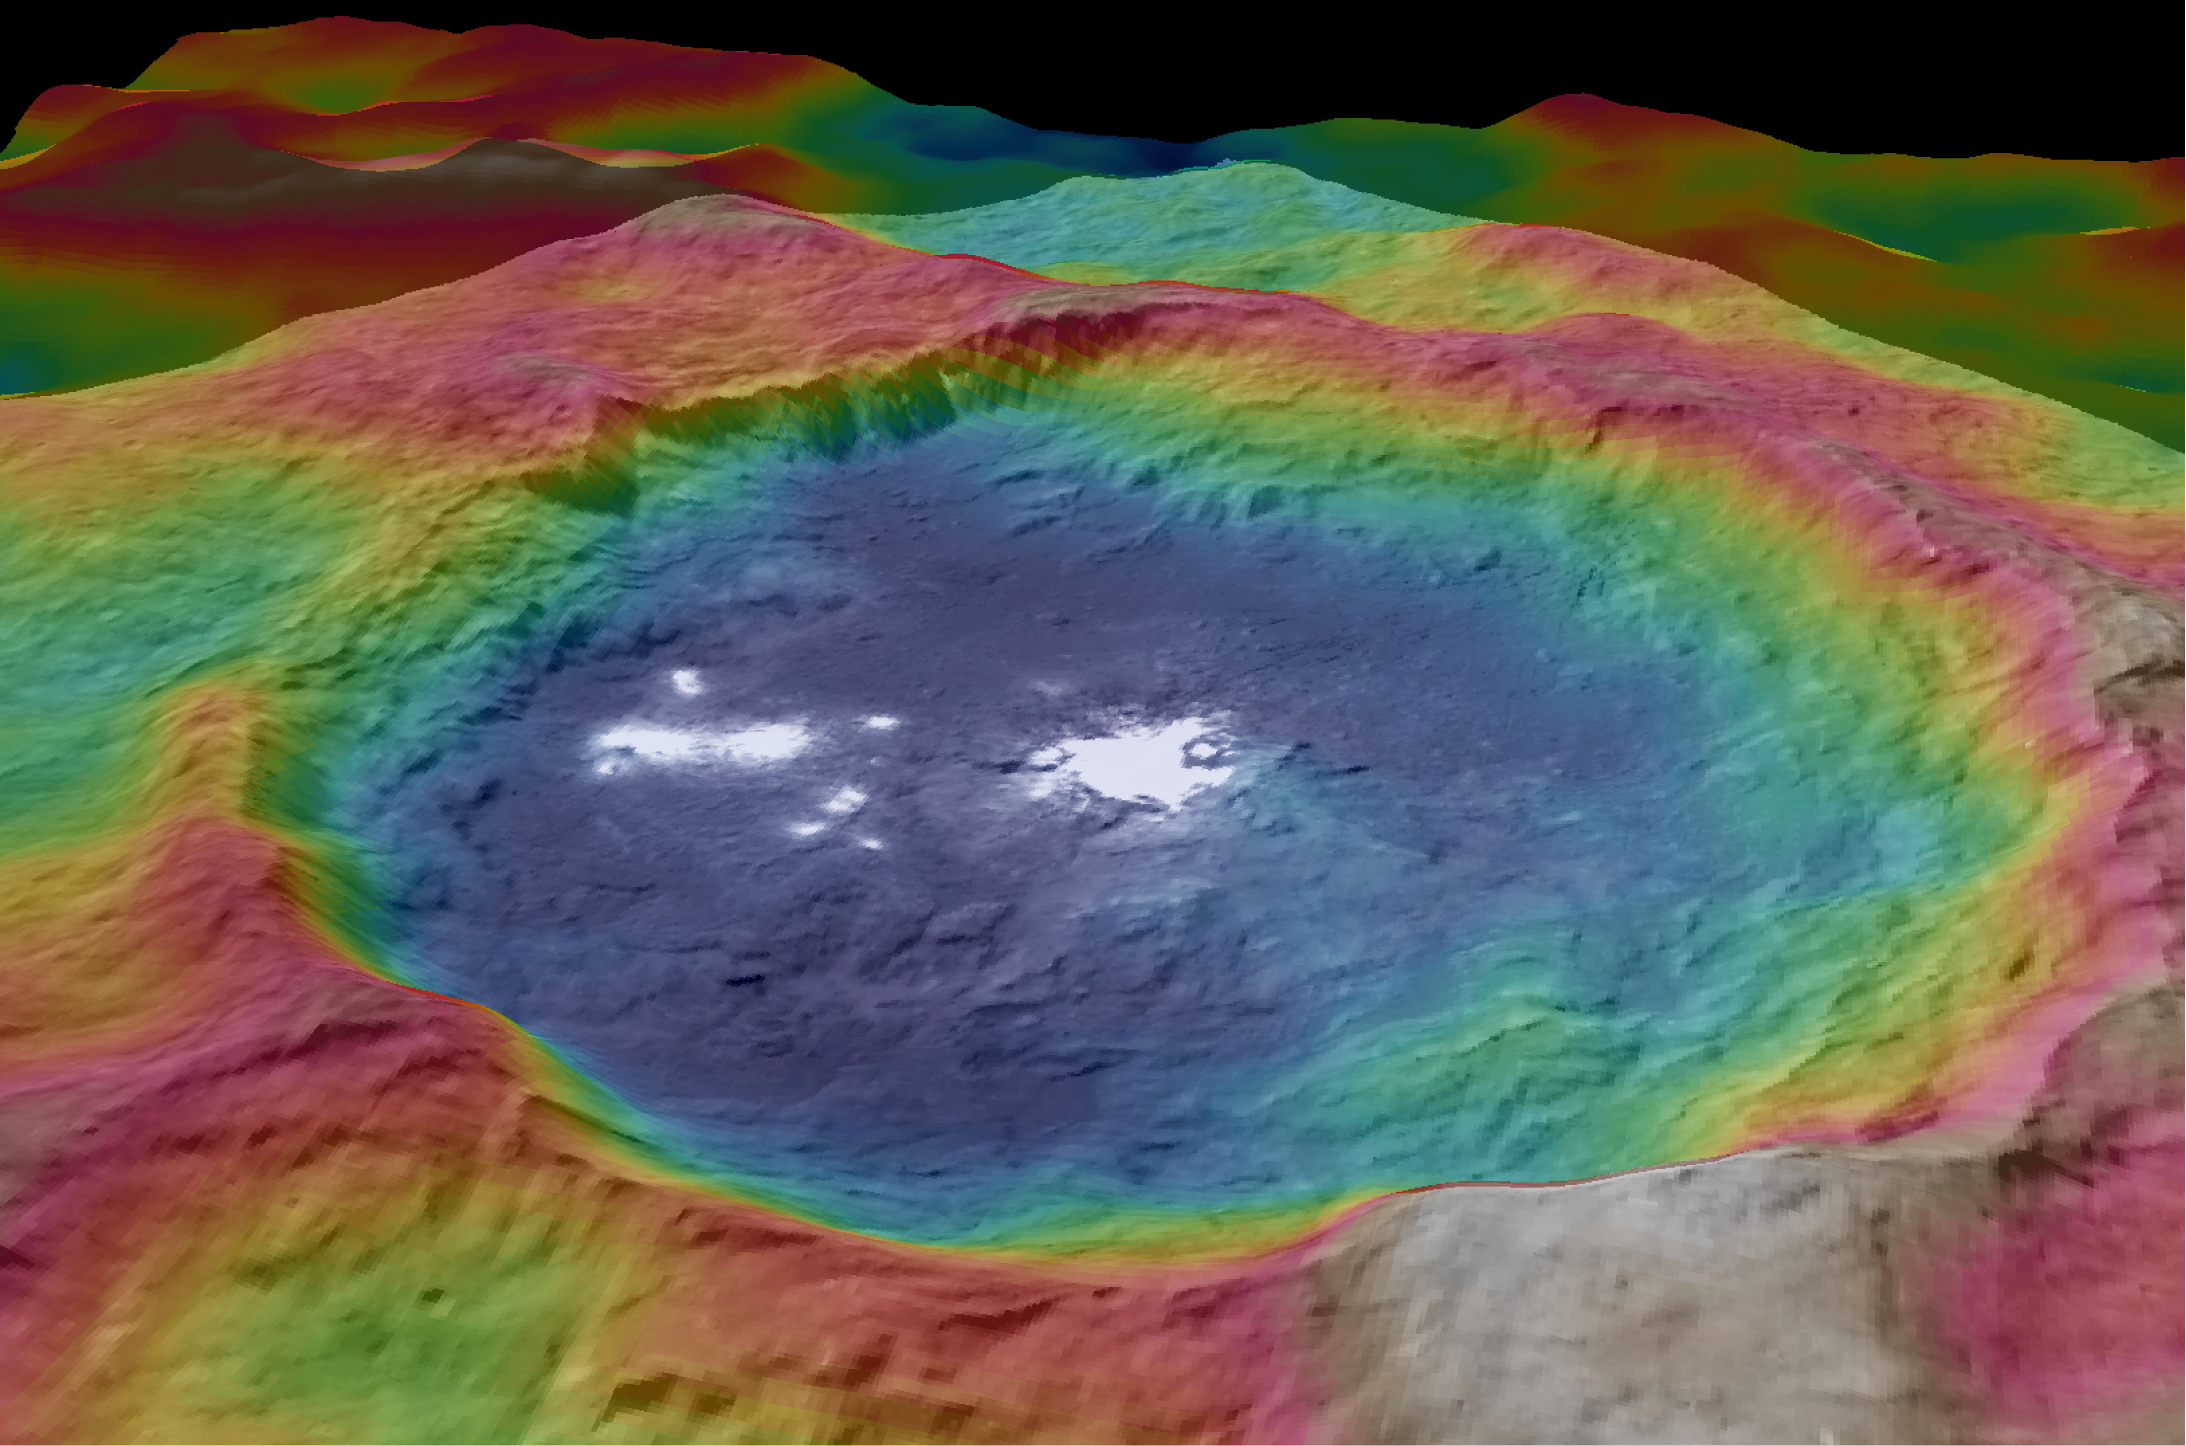

Occator Topography

Figure 1

Figure 2

Figure 3

These views, made using images taken by NASA’s Dawn spacecraft, show color-coded topographic maps of Occator Crater on Ceres.

Blue is the lowest elevation, and brown is the highest. The crater, which is home to the brightest spots on Ceres, is approximately 57 miles (92 kilometers) wide and 2.5 miles (4 kilometers) deep.

Dawn’s mission is managed by JPL for NASA’s Science Mission Directorate in Washington. Dawn is a project of the directorate’s Discovery Program, managed by NASA’s Marshall Space Flight Center in Huntsville, Alabama. UCLA is responsible for overall Dawn mission science. Orbital ATK, Inc., in Dulles, Virginia, designed and built the spacecraft. The German Aerospace Center, the Max Planck Institute for Solar System Research, the Italian Space Agency and the Italian National Astrophysical Institute are international partners on the mission team.

Credit: NASA/JPL-Caltech/UCLA/MPS/DLR/IDA